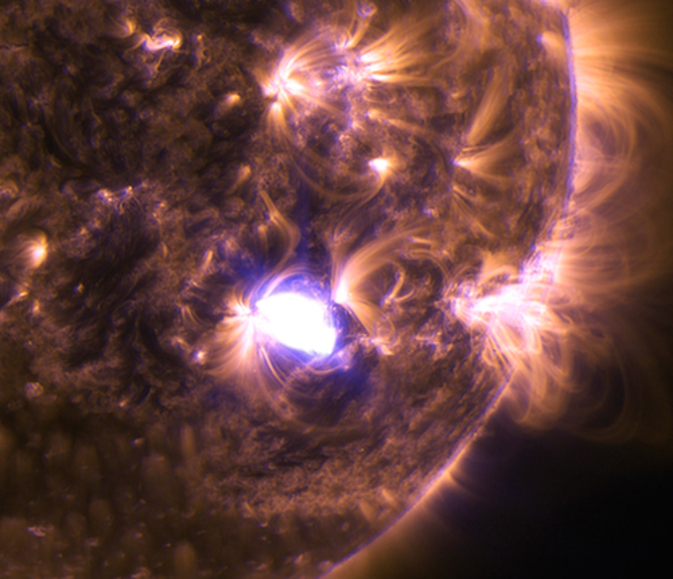

Sun Emits a Mid-Level Flare on Dec. 4, 2014

The sun emitted a mid-level solar flare on Dec. 4, 2014, an M6.1-class, seen as the flash of light in the lower right of this image from NASA's Solar Dynamics Observatory. The image blends two wavelengths of extreme ultraviolet light – 131 and 171 Angstroms – which are typically colored in teal and gold, respectively.

Credit: NASA/SDO